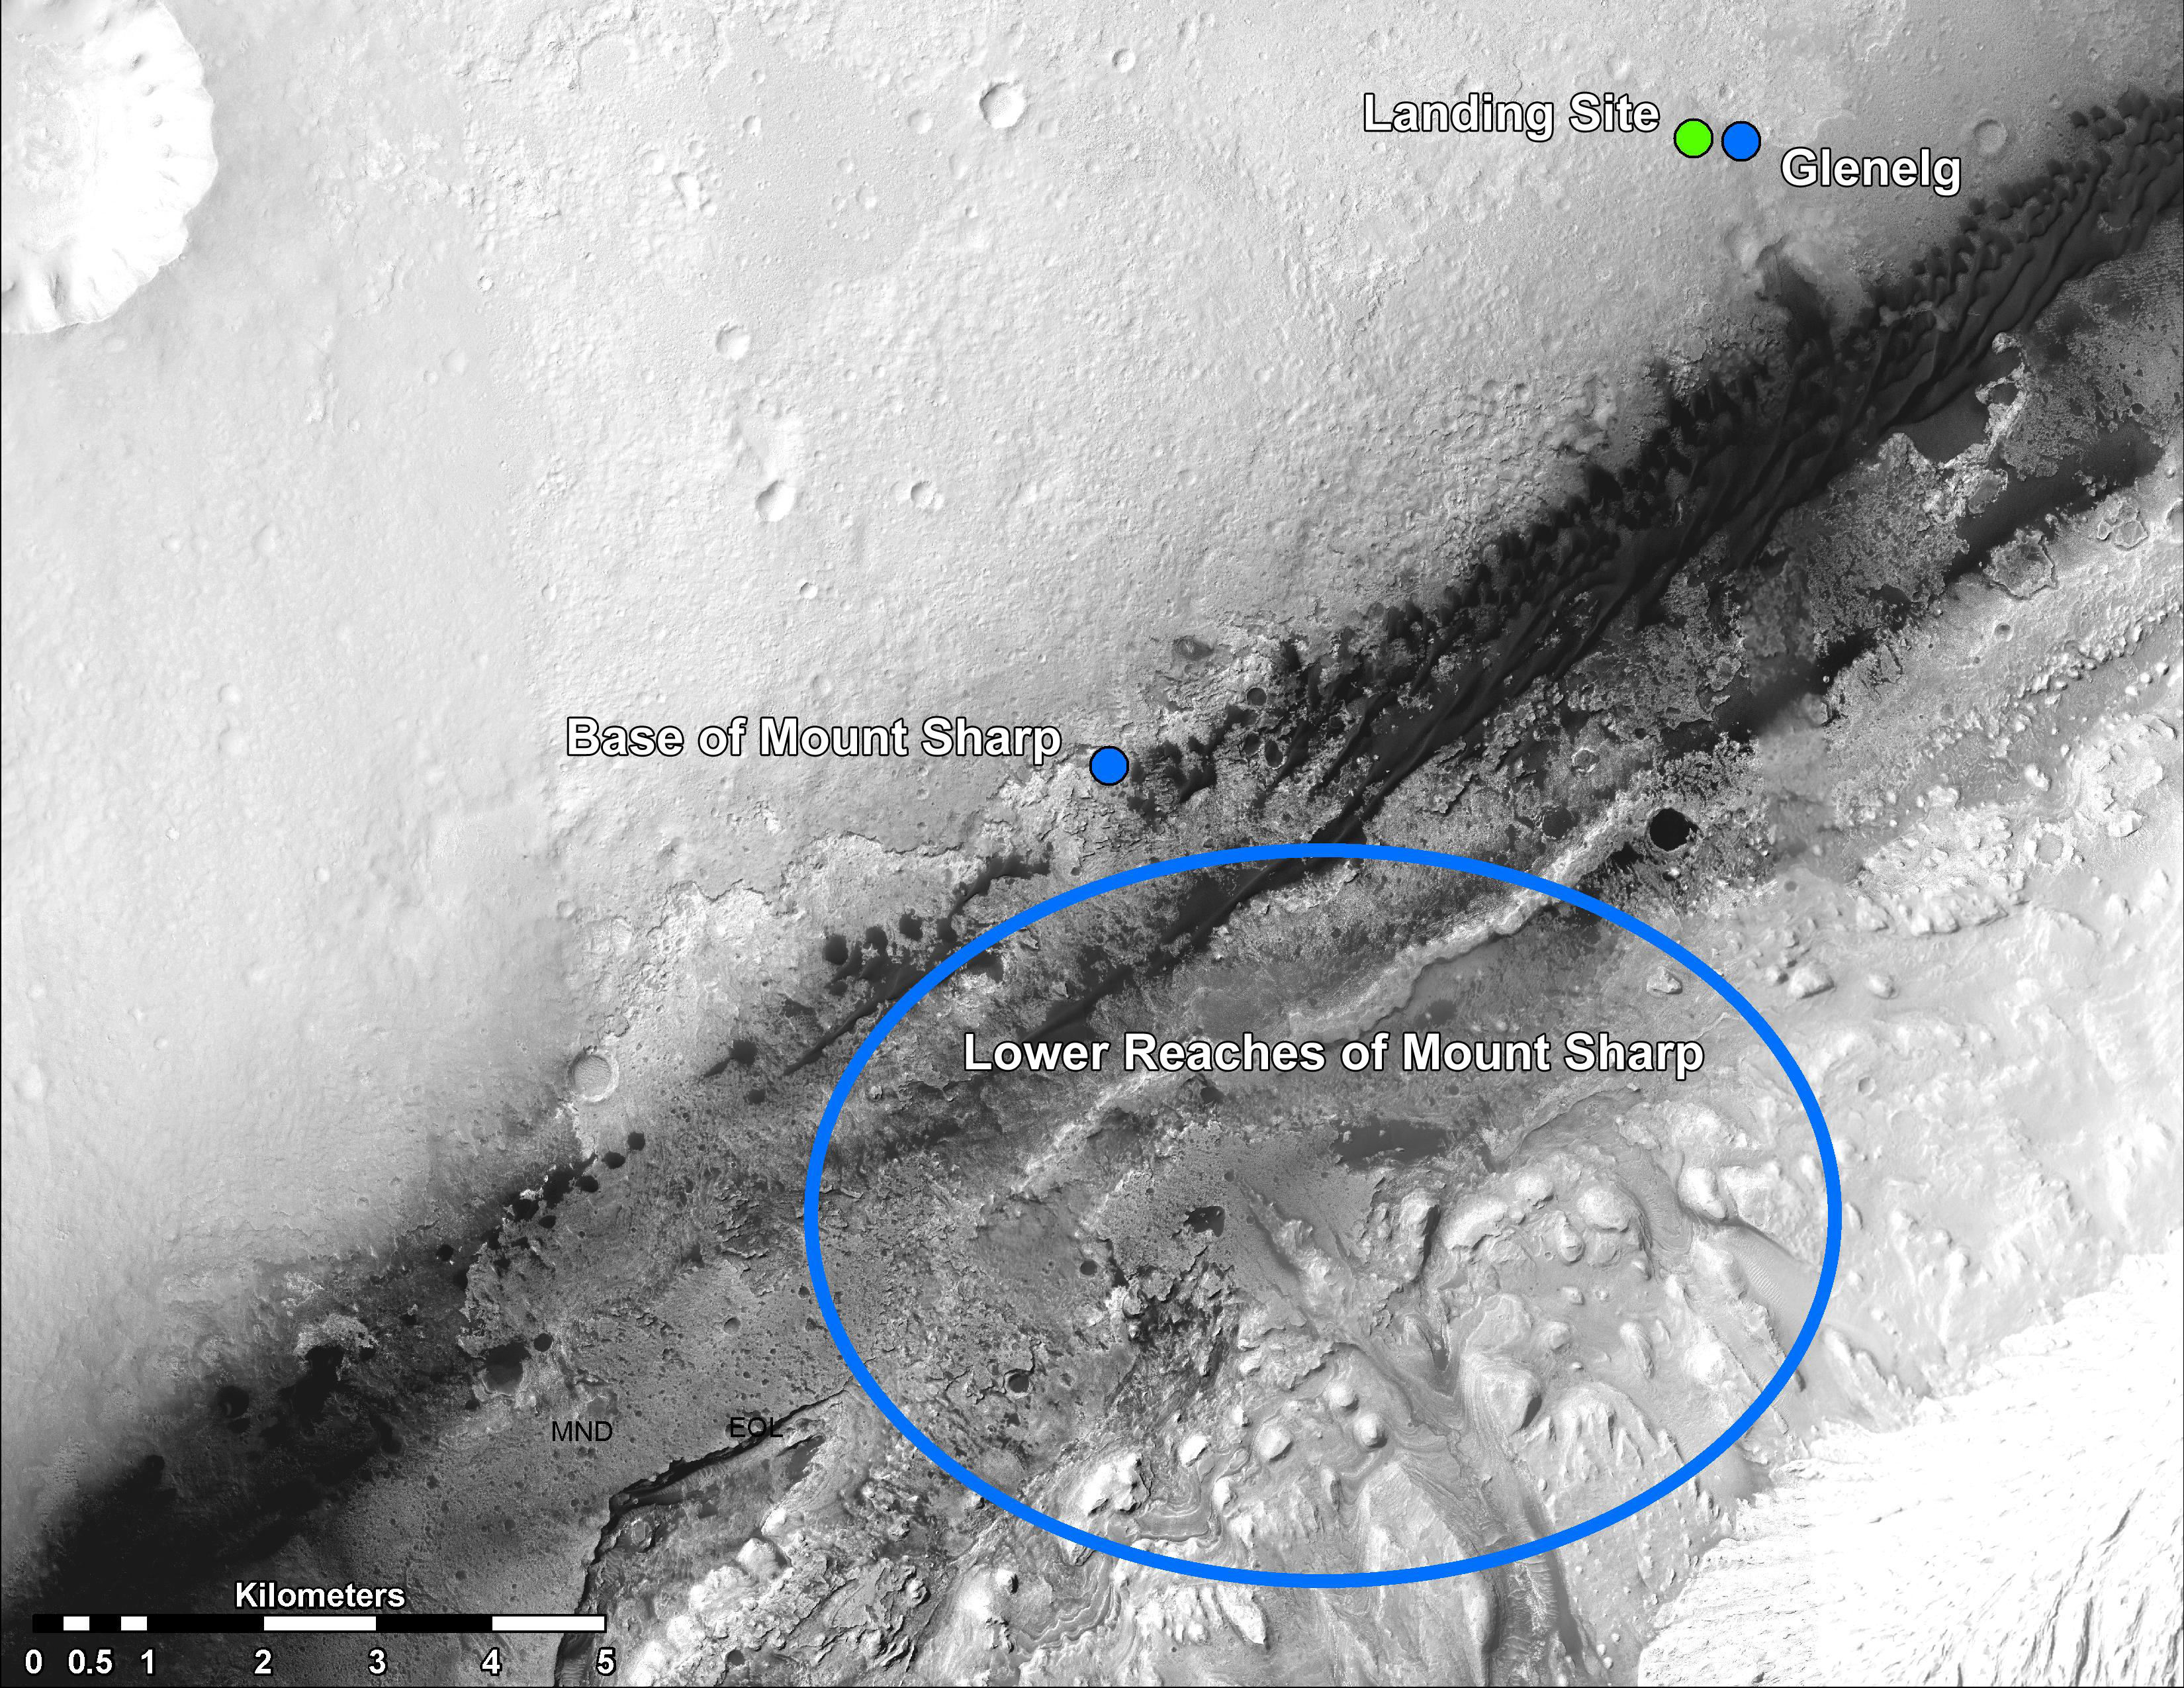

Martian Treasure Map

This image shows the landing site of NASA’s Curiosity rover and destinations scientists want to investigate. Curiosity landed inside Gale Crater on Mars on Aug. 5 PDT (Aug. 6 EDT) at the green dot, within the Yellowknife quadrangle. The team has chosen for it to move toward the region marked by a blue dot that is nicknamed Glenelg. That area marks the intersection of three kinds of terrain. The science team thought the name Glenelg was appropriate because, if Curiosity traveled there, it would visit it twice — both coming and going — and the word Glenelg is a palindrome. Then, the rover will aim to drive to the blue spot marked “Base of Mt. Sharp”, which is a natural break in the dunes that will allow Curiosity to begin scaling the lower reaches of Mount Sharp. At the base of Mt. Sharp are layered buttes and mesas that scientists hope will reveal the area’s geological history.

These annotations have been made on top of an image acquired by the High Resolution Imaging Science Experiment (HiRISE) camera on NASA’s Mars Reconnaissance Orbiter.

Credit: NASA/JPL-Caltech/Univ. of Arizona